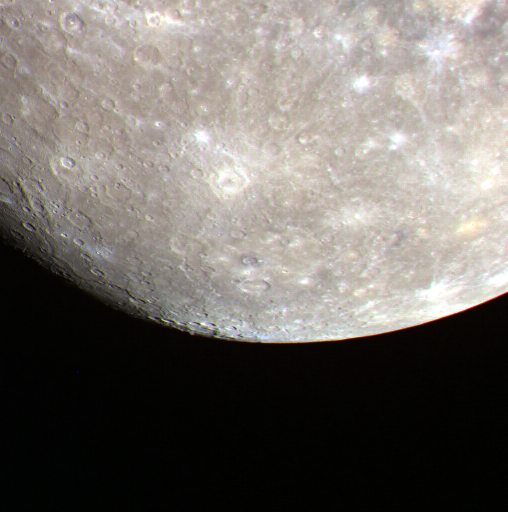

A Disappearing World

The terminator, the division between night and day, is not as obvious in this image as in some others, but it can be seen on the bottom left portion of the planet in this image. This bottom left edge of Mercury appears to fade away, in contrast to the sunlit limb of the bottom right edge. The terrain near the terminator is heavily shadowed, and some of the neighboring surface is in the darkness of Mercury’s night.

The MESSENGER spacecraft is the first ever to orbit the planet Mercury, and the spacecraft’s seven scientific instruments and radio science investigation are unraveling the history and evolution of the Solar System’s innermost planet. Visit the Why Mercury? section of this website to learn more about the key science questions that the MESSENGER mission is addressing. During the one-year primary mission, MDIS is scheduled to acquire more than 75,000 images in support of MESSENGER’s science goals.

Date acquired: June 27, 2011
Image Mission Elapsed Time (MET): 217686237, 217686239, 217686245
Image ID: 433696, 433697, 433701
Instrument: Wide Angle Camera (WAC) of the Mercury Dual Imaging System (MDIS)
WAC filter: 9 (996 nanometers), 7 (748 nanometers), 6 (433 nanometers) as red, green, blue
Center Latitude: -21.98°
Center Longitude: 234.5° E
Resolution: 4128 meters/pixel
Scale: The radius of Mercury is approximately 2440 km (1520 miles)

These images are from MESSENGER, a NASA Discovery mission to conduct the first orbital study of the innermost planet, Mercury. For information regarding the use of images, see the MESSENGER image use policy.

Credit: NASA/Johns Hopkins University Applied Physics Laboratory/Carnegie Institution of Washington